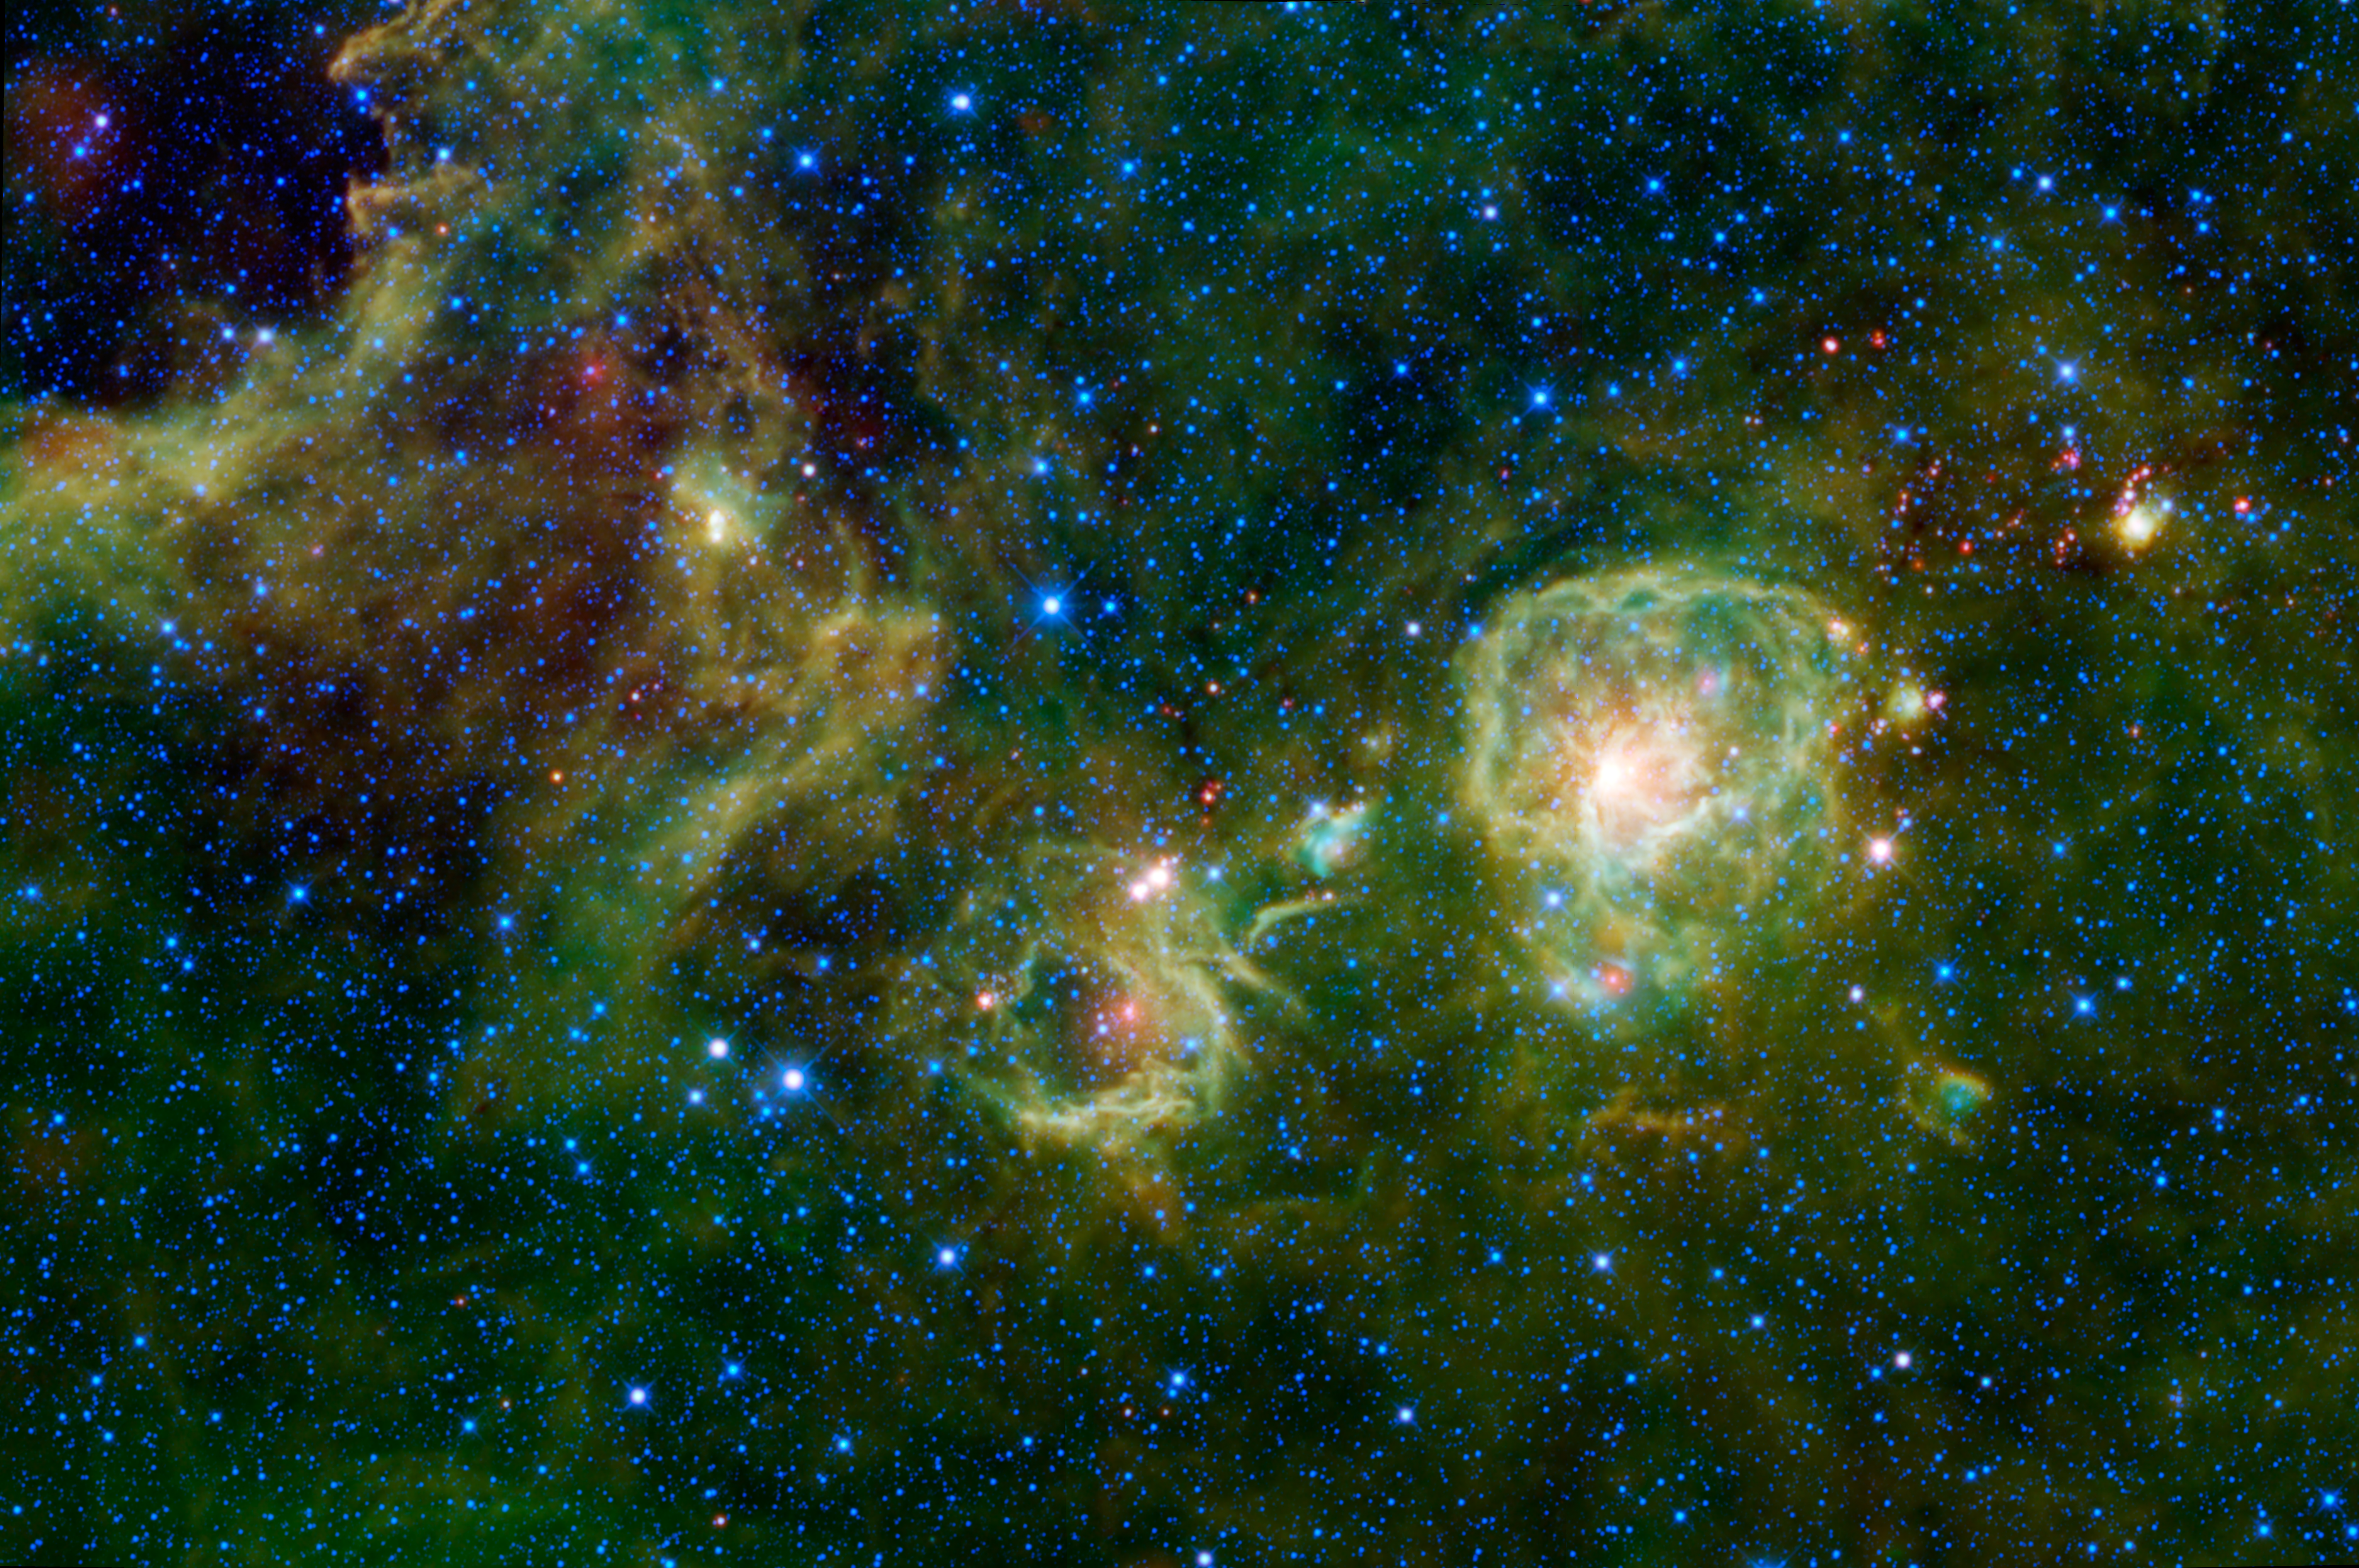

WISE Peers into the Stellar Darkness

New stars are forming inside this giant cloud of dust and gas as seen in infrared light by NASA’s Wide-field Infrared Survey Explorer, or WISE. Sprawling across the constellation Vela is a complex of dark, dense clouds of dust and gas, difficult to detect with telescopes that see only visible light. The complex is called the Vela Molecular Cloud Ridge. This ridge may form part of the edge of the Orion spiral arm spur in our Milky Way galaxy. Astronomers mapping out the region in radio light in the late 1980s found four distinct regions of the densest gas and named them clouds A, B, C and D. This image takes in the first of those clouds, Vela A.

Vela A is about 3,300 light-years away. This image of Vela A covers a region on the sky over 4.5 full moons wide and over 3 full moons tall, spanning about 130 light-years in space. The core of the cloud is being excavated by the radiation and winds from hot, young stars. The energy from the new stars is absorbed by the surrounding dust. This hides them from view in visible light, but the heated dust glows in infrared light (seen here in green and red). Sprinkled around Vela A are a few groups of sources that appear very red in this image, and have no known counterparts in visible-light images of the region. It’s possible that these may be Young Stellar Objects, which are stars in their very infancy enveloped in dust. The infrared light seen from these baby stars does not come directly from the stars, but rather from the dust around them, which glows as the nascent stars heat it.

All four infrared detectors aboard WISE were used to make this mosaic. Color is representational: blue and cyan represent infrared light at wavelengths of 3.4 and 4.6 microns, which is dominated by light from stars. Green and red represent light at 12 and 22 microns, which is mostly light from warm dust.

JPL manages WISE for NASA’s Science Mission Directorate, Washington. The principal investigator, Edward Wright, is at UCLA. The mission was competitively selected under NASA’s Explorers Program managed by the Goddard Space Flight Center, Greenbelt, Md. The science instrument was built by the Space Dynamics Laboratory, Logan, Utah, and the spacecraft was built by Ball Aerospace & Technologies Corp., Boulder, Colo. Science operations and data processing take place at the Infrared Processing and Analysis Center at the California Institute of Technology in Pasadena. Caltech manages JPL for NASA.

Credit: NASA/JPL-Caltech/UCLA